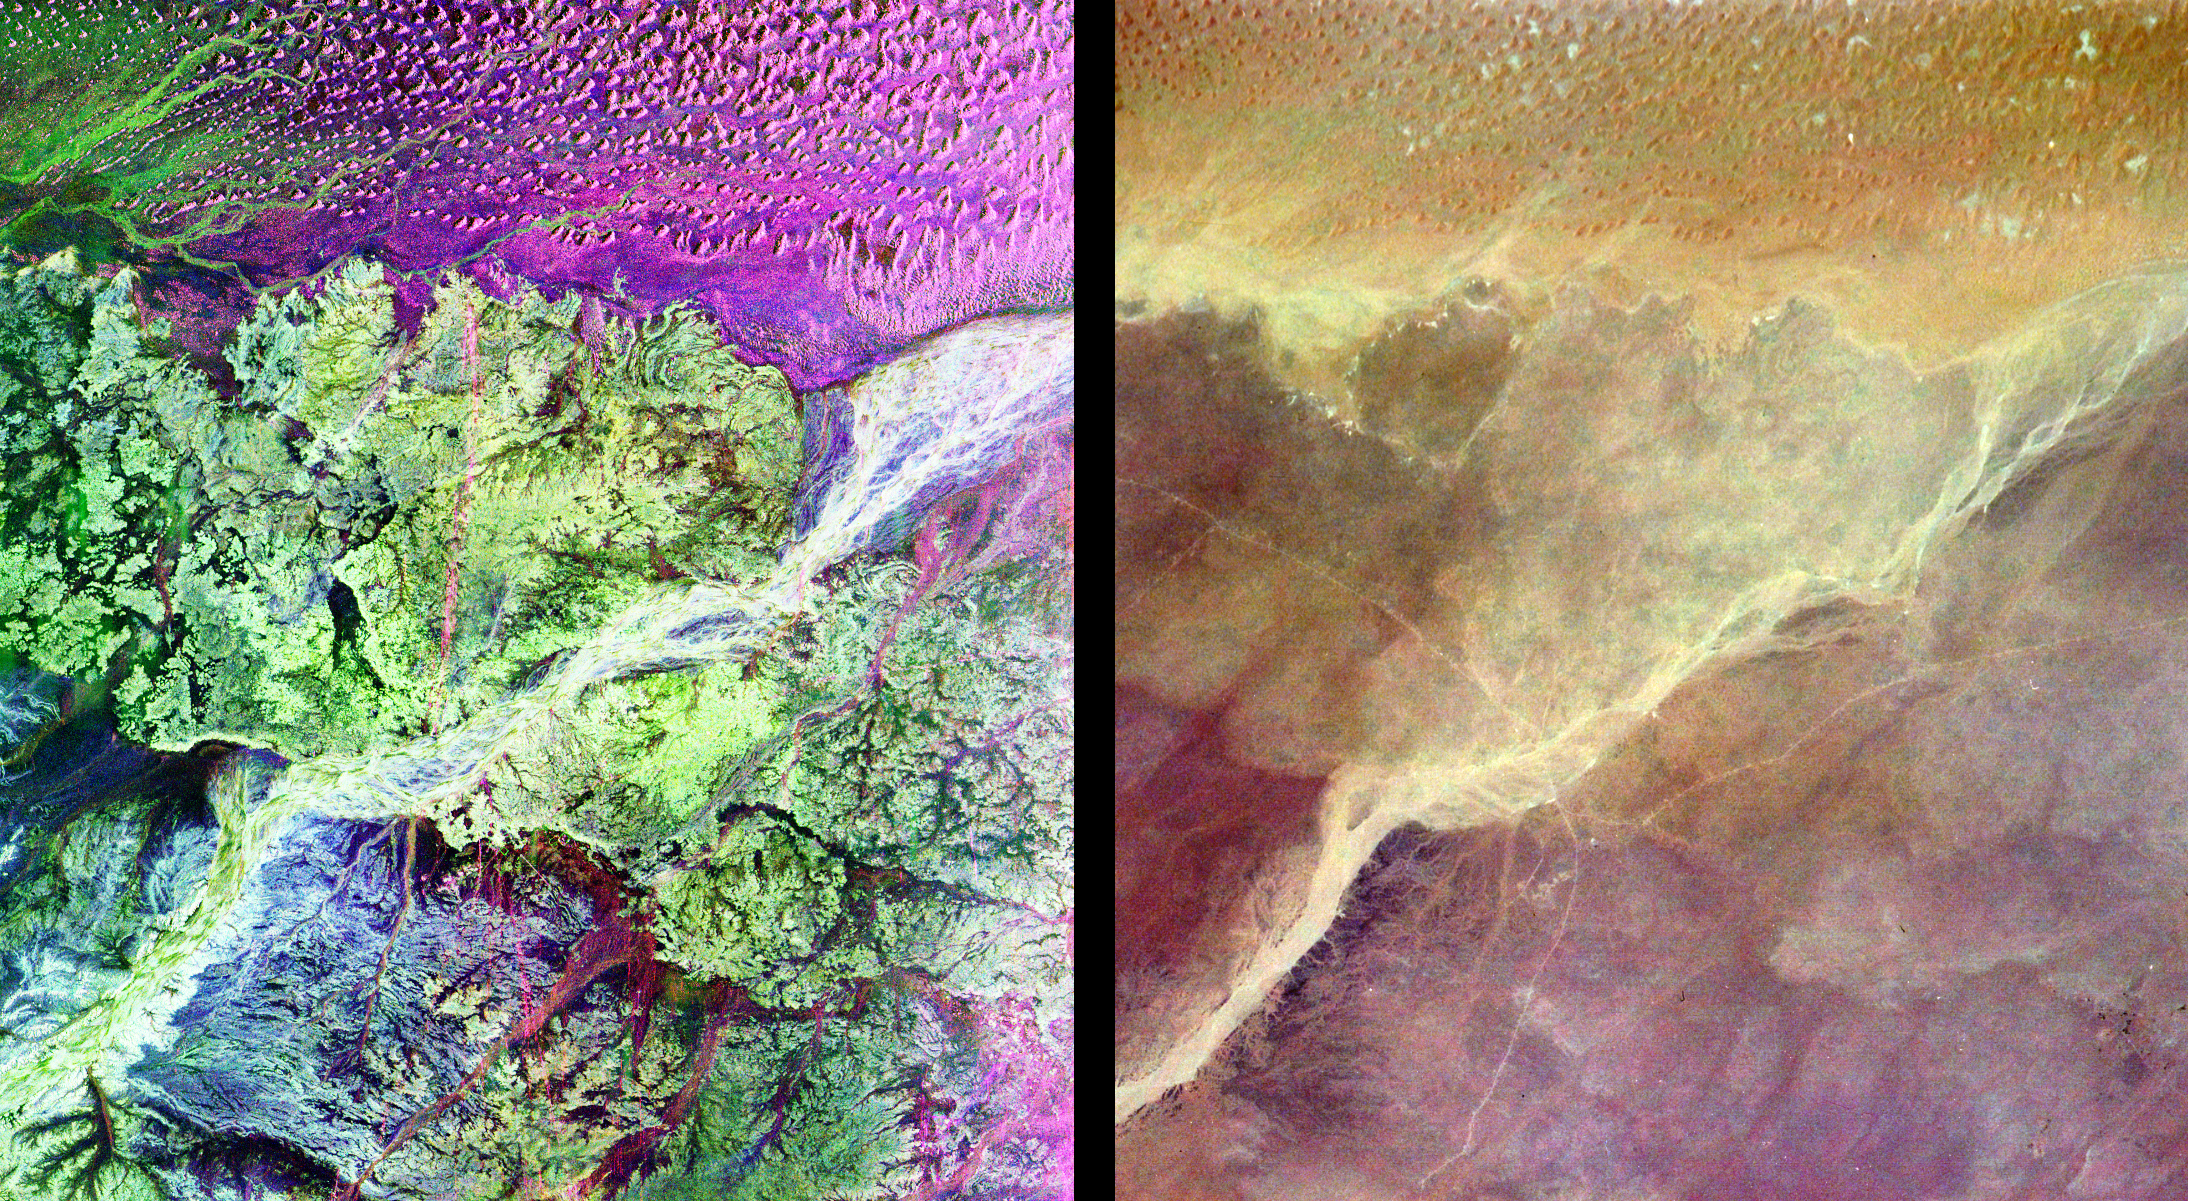

Space Radar Image of Ubar Optical/Radar

This pair of images from space shows a portion of the southern Empty Quarter of the Arabian Peninsula in the country of Oman. On the left is a radar image of the region around the site of the fabled Lost City of Ubar, discovered in 1992 with the aid of remote sensing data. On the right is an enhanced optical image taken by the shuttle astronauts. Ubar existed from about 2800 BC to about 300 AD. and was a remote desert outpost where caravans were assembled for the transport of frankincense across the desert. The actual site of the fortress of the Lost City of Ubar, currently under excavation, is too small to show in either image. However, tracks leading to the site, and surrounding tracks, show as prominent, but diffuse, reddish streaks in the radar image. Although used in modern times, field investigations show many of these tracks were in use in ancient times as well. Mapping of these tracks on regional remote sensing images provided by the Landsat satellite was a key to recognizing the site as Ubar. The prominent magenta colored area is a region of large sand dunes. The green areas are limestone rocks, which form a rocky desert floor. A major wadi, or dry stream bed, runs across the scene and appears as a white line. The radar images, and ongoing field investigations, will help shed light on an early civilization about which little in known. The radar image was taken by the Spaceborne Imaging Radar C/X-Band Synthetic Aperture Radar (SIR-C/X-SAR) and is centered at 18 degrees North latitude and 53 degrees East longitude. The image covers an area about 50 kilometers by 100 kilometers (31 miles by 62 miles). The colors in the image are assigned to different frequencies and polarizations of the radar as follows: red is L-band, horizontally transmitted, horizontally received; blue is C-band horizontally transmitted, horizontally received; green is L-band horizontally transmitted, vertically received. SIR-C/X-SAR, a joint mission of the German, Italian and the United States space agencies, is part of NASA’s Mission to Planet Earth.

Credit: NASA/JPL